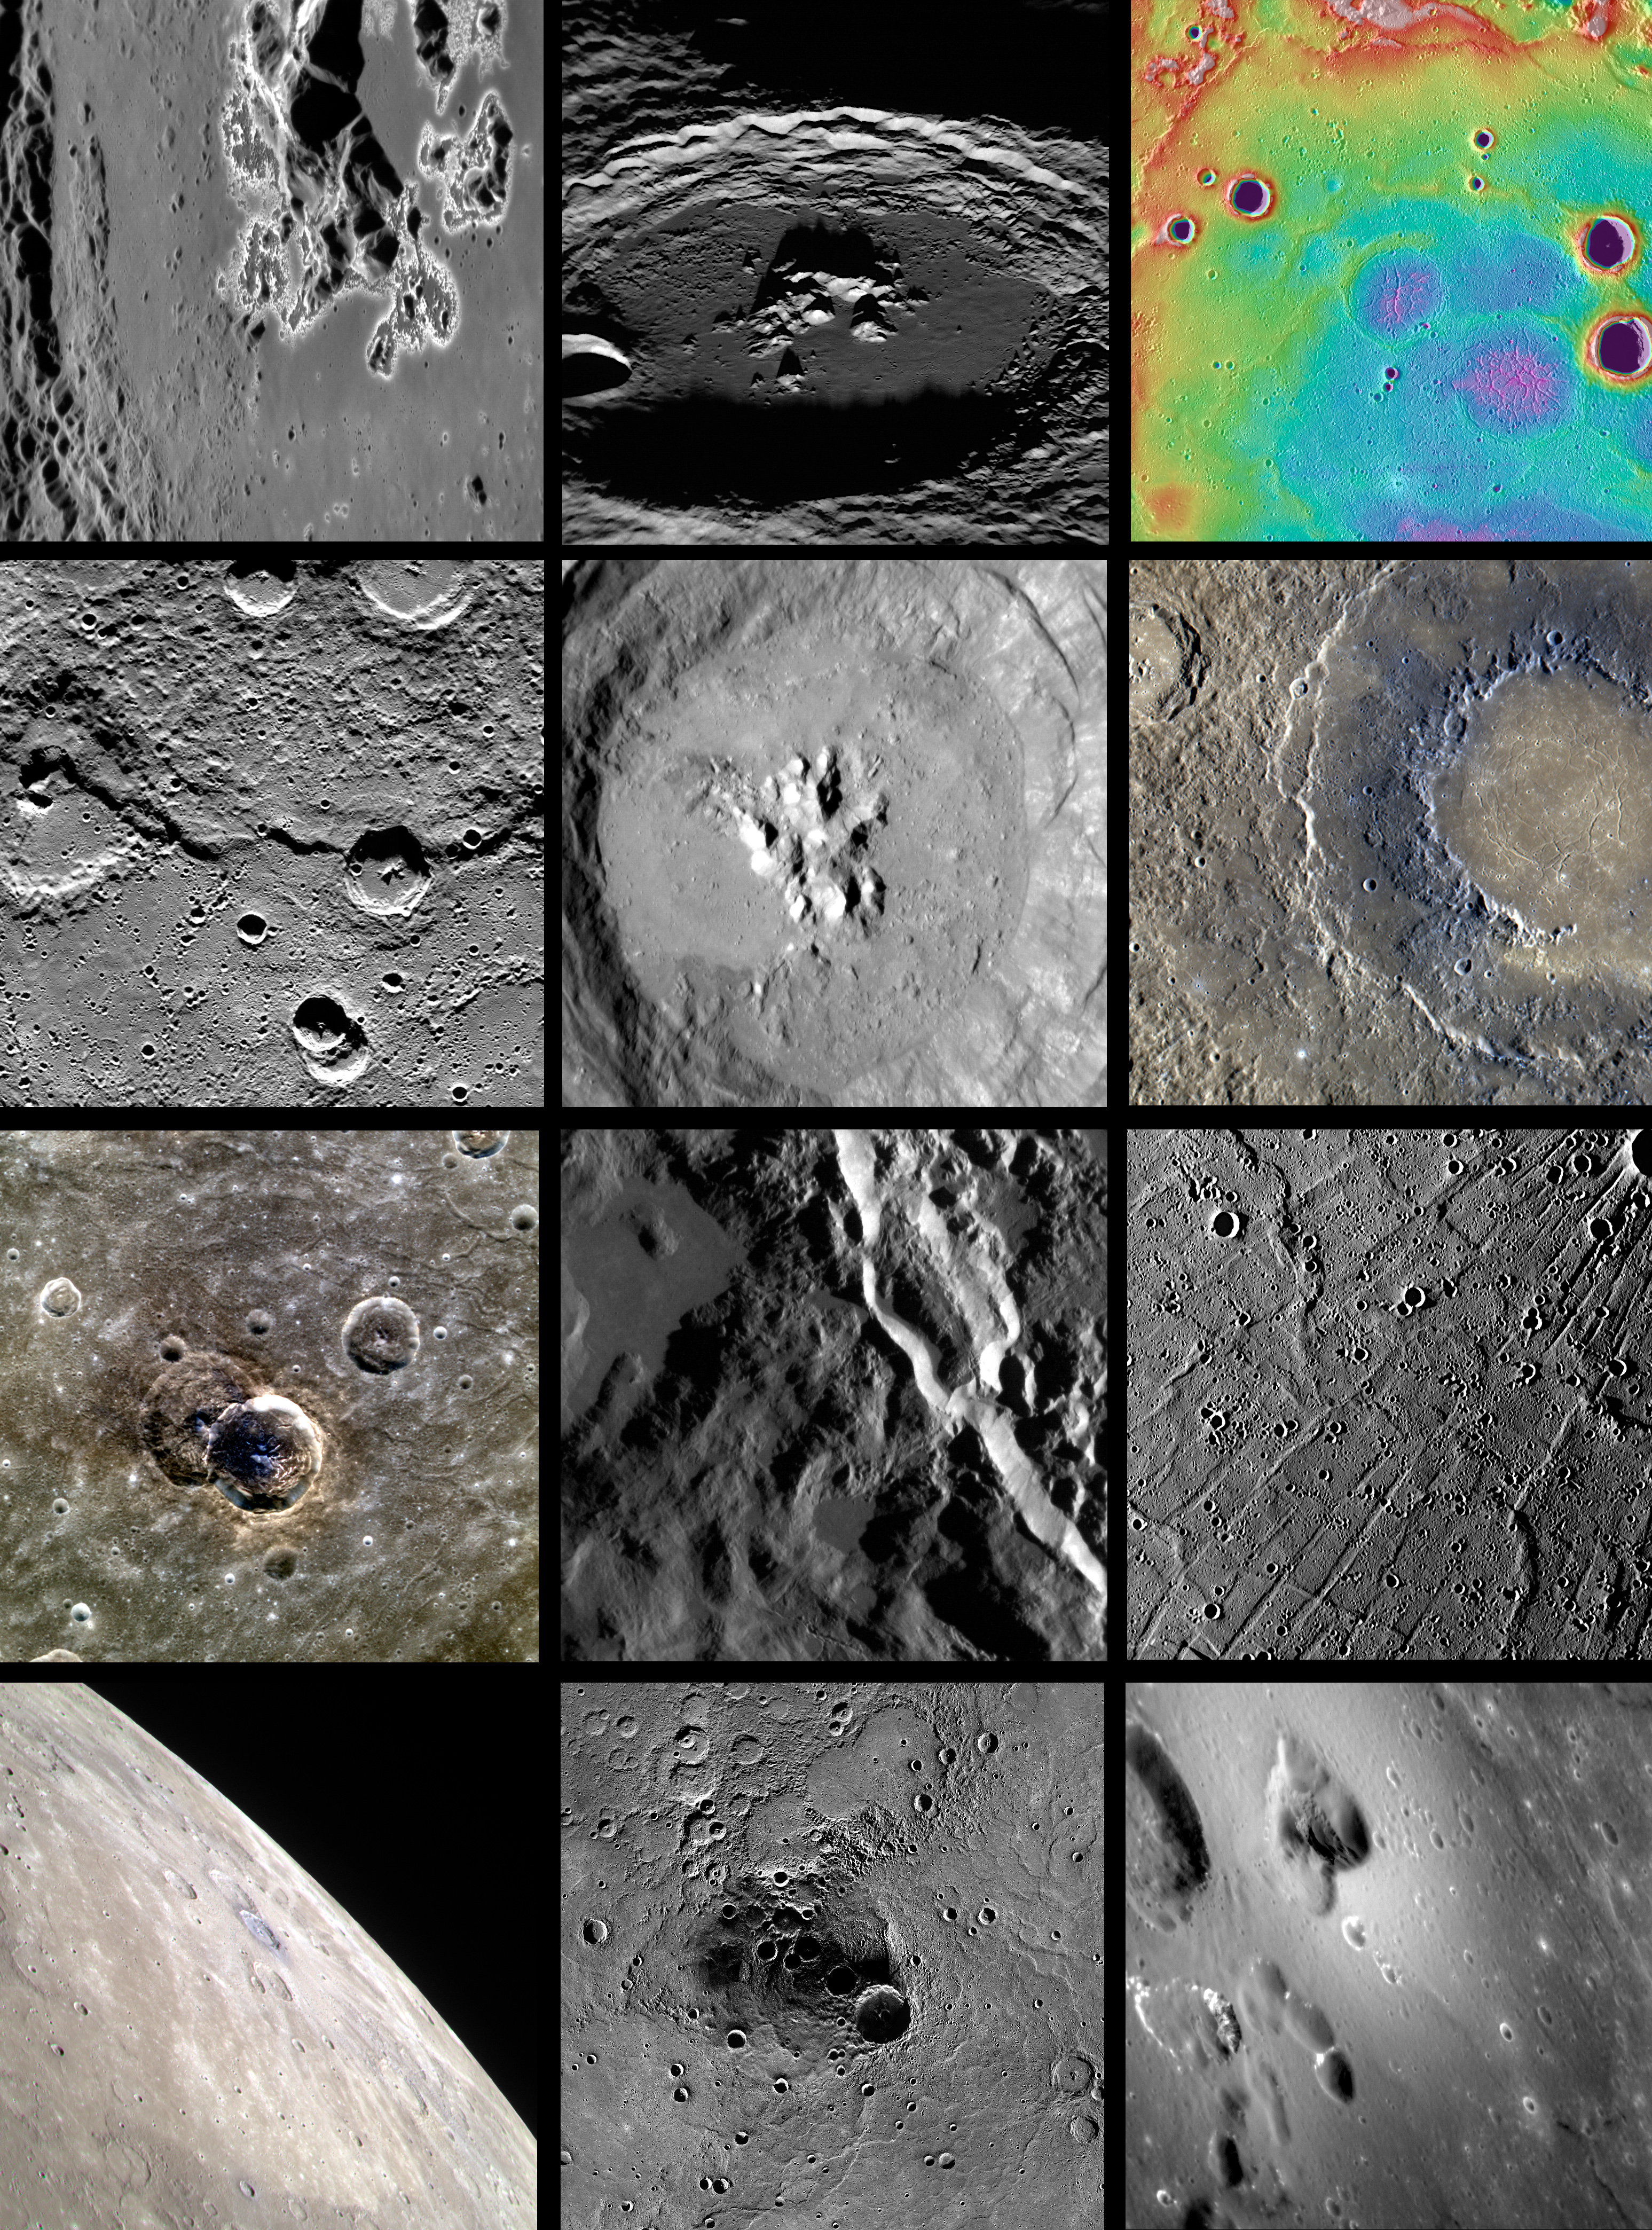

2012 in MESSENGER Images

The year 2012 has been an eventful and busy one for the MESSENGER mission, and there are more new data and discoveries to look forward to in 2013! However, as the year draws to an end, let’s take the time to reflect back on 2012 with the help of 12 MESSENGER images. It’s also worth reflecting on just how far the mission has come and how much it has accomplished by revisiting the traditional yearly compilations from 2008, 2009, 2010, and 2011.

• January: Hollows on the Hills
 • February: Oh Amaral!
 • March: Highs and Lows of Goethe
 • April: V for Victoria
 • May: Fonteyn Crater
 • June: Rockin’ Rachmaninoff
 • July: A Light and Dark Duo
 • August: On the Edge
 • September: Radiating Troughs of Pantheon Fossae
 • October: Degas and Friends
 • November: Northern Exposure
 • December: As Soft As Velvet

The MESSENGER spacecraft is the first ever to orbit the planet Mercury, and the spacecraft’s seven scientific instruments and radio science investigation are unraveling the history and evolution of the Solar System’s innermost planet. Visit the Why Mercury? section of this website to learn more about the key science questions that the MESSENGER mission is addressing. During the one-year primary mission, MDIS acquired 88,746 images and extensive other data sets. MESSENGER is now in a year-long extended mission, during which plans call for the acquisition of more than 80,000 additional images to support MESSENGER’s science goals.

For information regarding the use of images, see the MESSENGER image use policy.

Credit: NASA/Johns Hopkins University Applied Physics Laboratory/Carnegie Institution of Washington